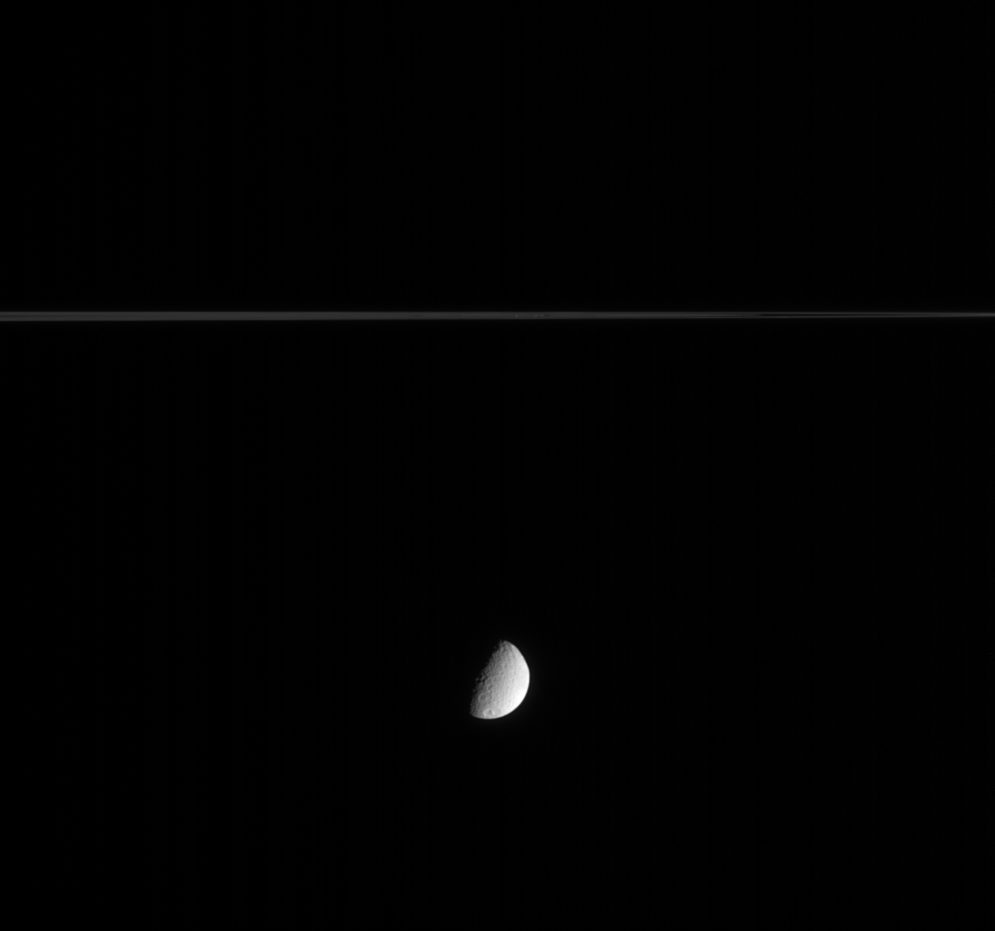

Hanging Half-Moon

This Cassini image shows Saturn’s crater-covered moon Tethys as it slid silently along in its orbit while Saturn’s delicate rings sliced the view in two. Tethys is 1,071 kilometers (665 miles) across.

The image was taken in visible light with the Cassini spacecraft narrow-angle camera on Feb. 23, 2005, at a distance of approximately 2.1 million kilometers (1.3 million miles) from Tethys and at a Sun-Tethys-spacecraft, or phase, angle of 78 degrees. The image scale is 13 kilometers (8 miles) per pixel.

The Cassini-Huygens mission is a cooperative project of NASA, the European Space Agency and the Italian Space Agency. The Jet Propulsion Laboratory, a division of the California Institute of Technology in Pasadena, manages the mission for NASA’s Science Mission Directorate, Washington, D.C. The Cassini orbiter and its two onboard cameras were designed, developed and assembled at JPL. The imaging team is based at the Space Science Institute, Boulder, Colo.

Credit: NASA/JPL/Space Science Institute